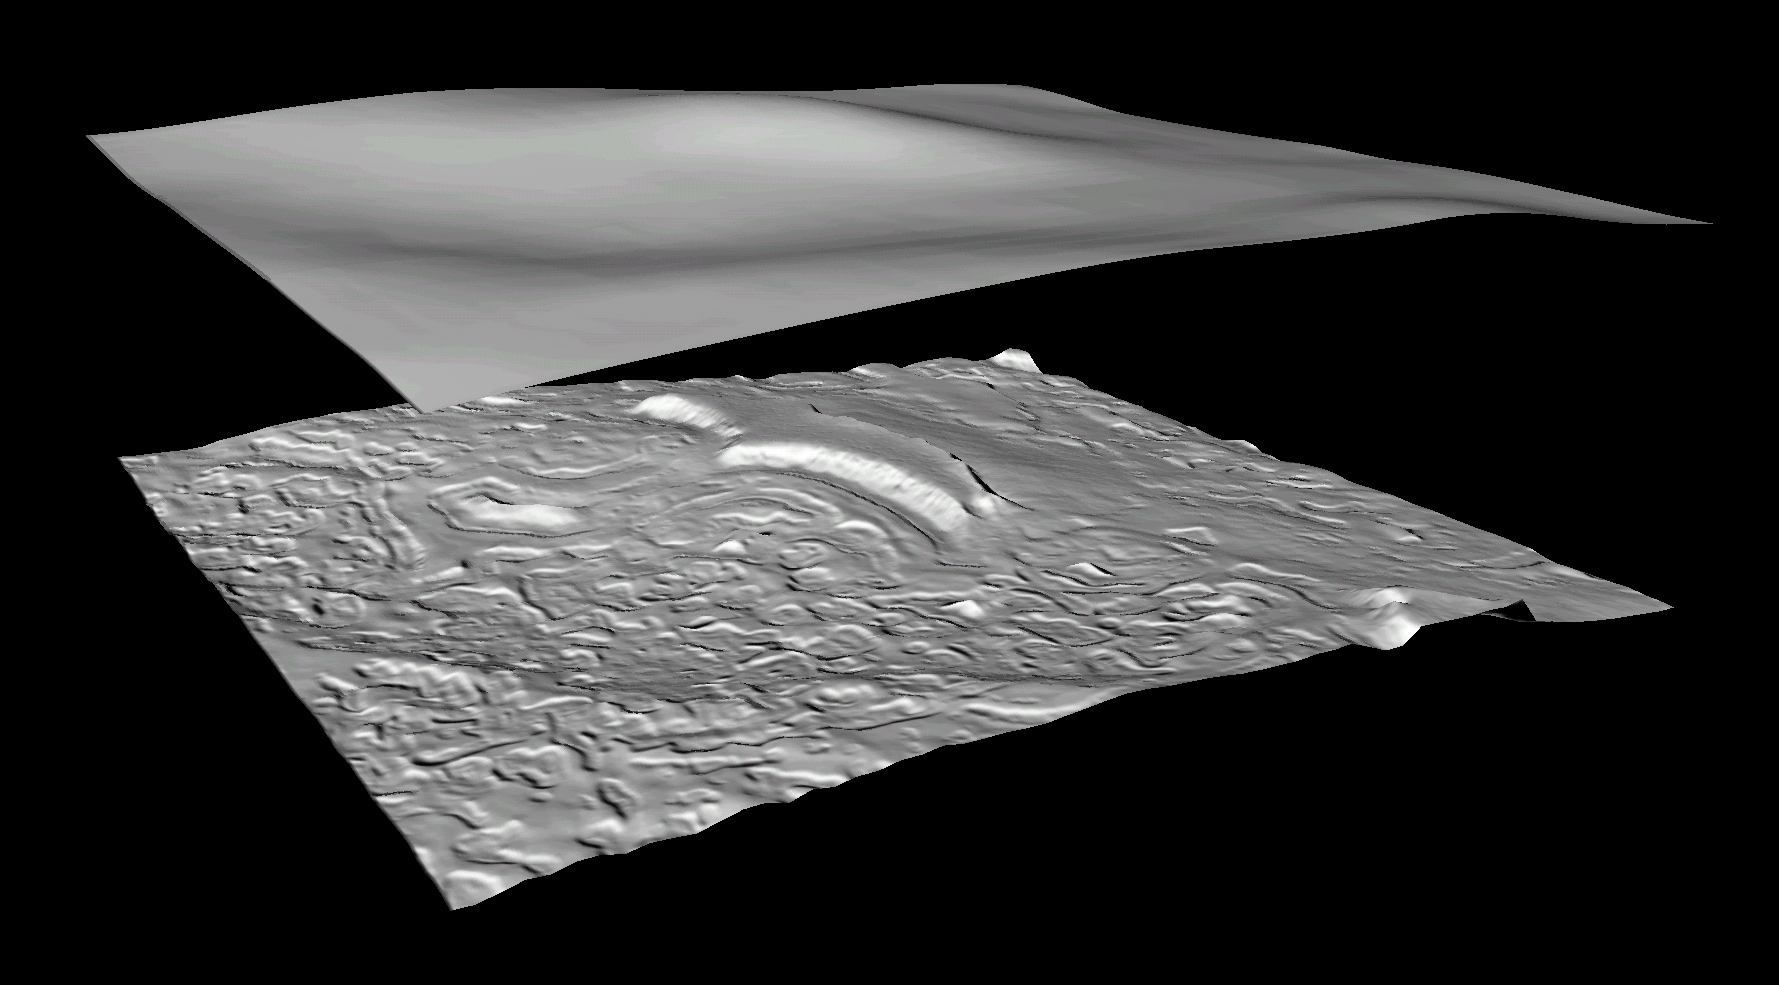

Derived Topographic Model from Mars Global Surveyor Instruments

This high resolution Mars Global Surveyor (MGS) topographic model of the surface of Mars is created by combining Mars Orbiter Laser Altimeter (MOLA) gridded topographic data base with information from Mars Orbiter Camera (MOC) Narrow Angle (NA) high resolution images. The top image is a shaded relief model derived from the MGS MOLA gridded topography for a small part of the cap near 87°S 348°W; the area covered is about 3×3 km and the MOLA resolution about 230 meters/pixel. The bottom image is an enhanced shaded relief model of the same area derived by adding high-resolution topographic information from a MOC NA image data to the MOLA topography model. This yields a 3-D model that has a horizontal resolution of 2.75 meters; both models are shown with a 10x vertical exaggeration. Using shape-from-shading or photoclinometry techniques, MOC NA image m0906496 was used to derive high resolution (meter-scale) topography. The photometric properties of the surface, including albedo variations, and scattering of the atmosphere were carefully modeled by constraining the low-frequencies of the MOC NA photoclinometry model to match the high-quality MOLA data.

Credit: NASA/JPL/USGS/MSSS